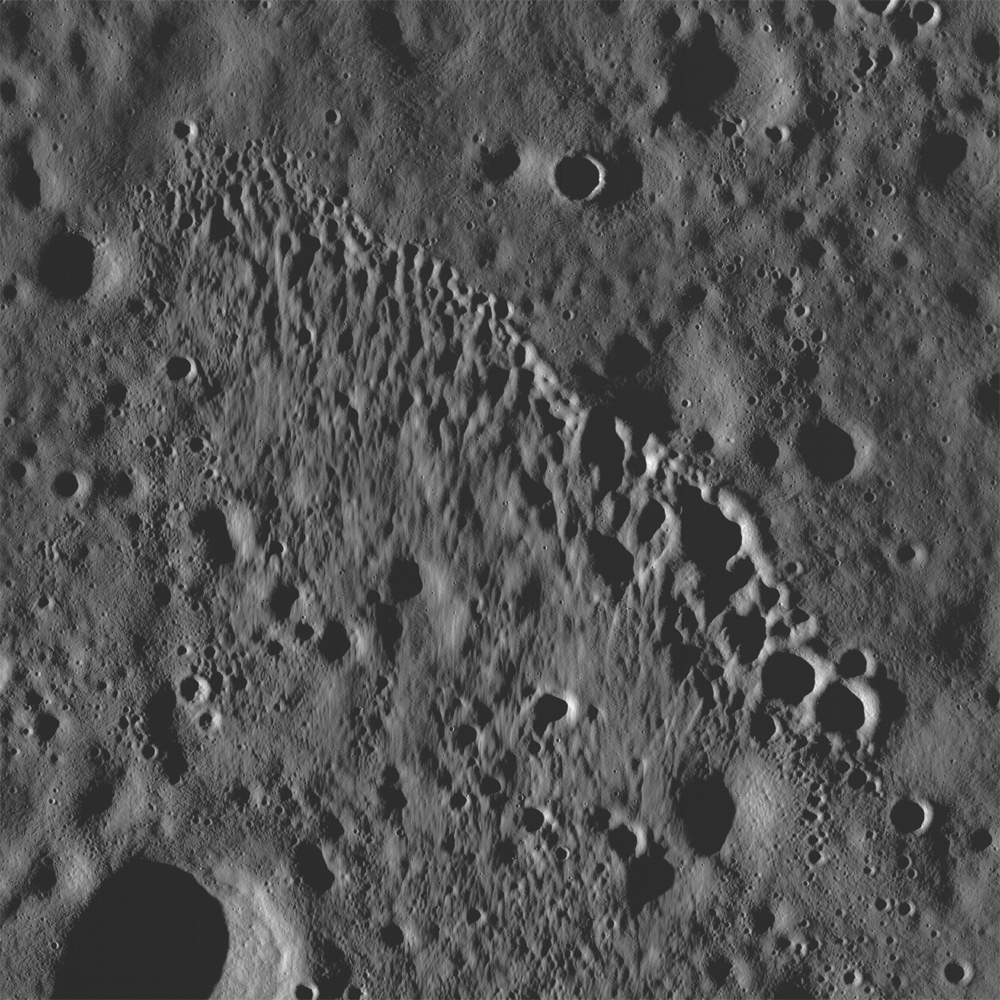

Stream of Secondary Craters

LROC NAC frame showing a string of secondary craters from an impact crater to the north, probably Giordano Bruno. Image width is 4.5 km.

A northwest-trending string of fresh secondary craters formed by debris thrown out of a larger impact, most likely Giordano Bruno (525 km to the north). The chain is about 4.5 km long and the largest crater at the southeast end is about 340 m in diameter. The morphology of the impact suggests that the debris impacted the surface at a low angle, heading to the south. Smaller pieces at the northwest end churned and scoured the surface while the larger pieces at the southeast end formed round craters. Secondary craters are common on the lunar surface and occur both in chains and as isolated small craters. It is easy to identify secondary craters when they form in chains, but it is much more difficult to distinguish individual secondary craters.

NASA’s Goddard Space Flight Center built and manages the mission for the Exploration Systems Mission Directorate at NASA Headquarters in Washington. The Lunar Reconnaissance Orbiter Camera was designed to acquire data for landing site certification and to conduct polar illumination studies and global mapping. Operated by Arizona State University, the LROC facility is part of the School of Earth and Space Exploration (SESE). LROC consists of a pair of narrow-angle cameras (NAC) and a single wide-angle camera (WAC). The mission is expected to return over 70 terabytes of image data.

Credit: NASA/GSFC/Arizona State University